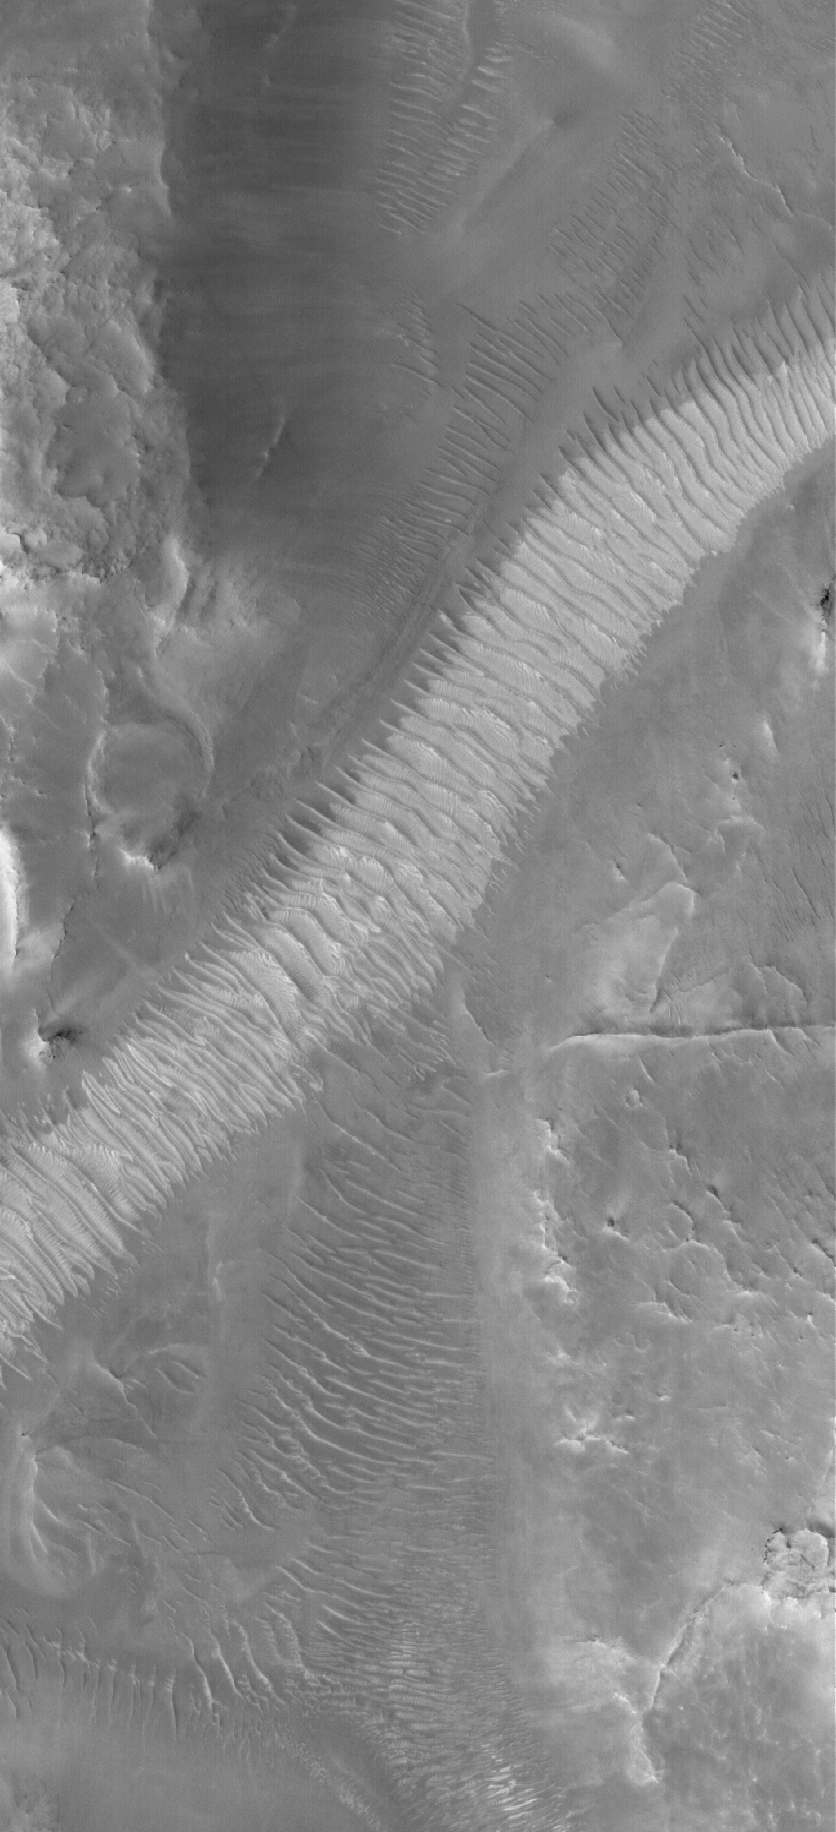

Auqakuh Stripe

1 June 2006
This Mars Global Surveyor (MGS) Mars Orbiter Camera (MOC) image shows windblown ripples on the floor of Auqakuh Vallis. The light-toned area, running diagonally across the scene from the lower left (southwest) to the upper right (northeast), may be dust that has accumulated in the bottom of the valley and on top of the ripples.

Location near: 31.3°N, 299.3°W
Image width: ~3 km (~1.9 mi)
Illumination from: lower left
Season: Northern Spring

Credit: NASA/JPL/Malin Space Science Systems